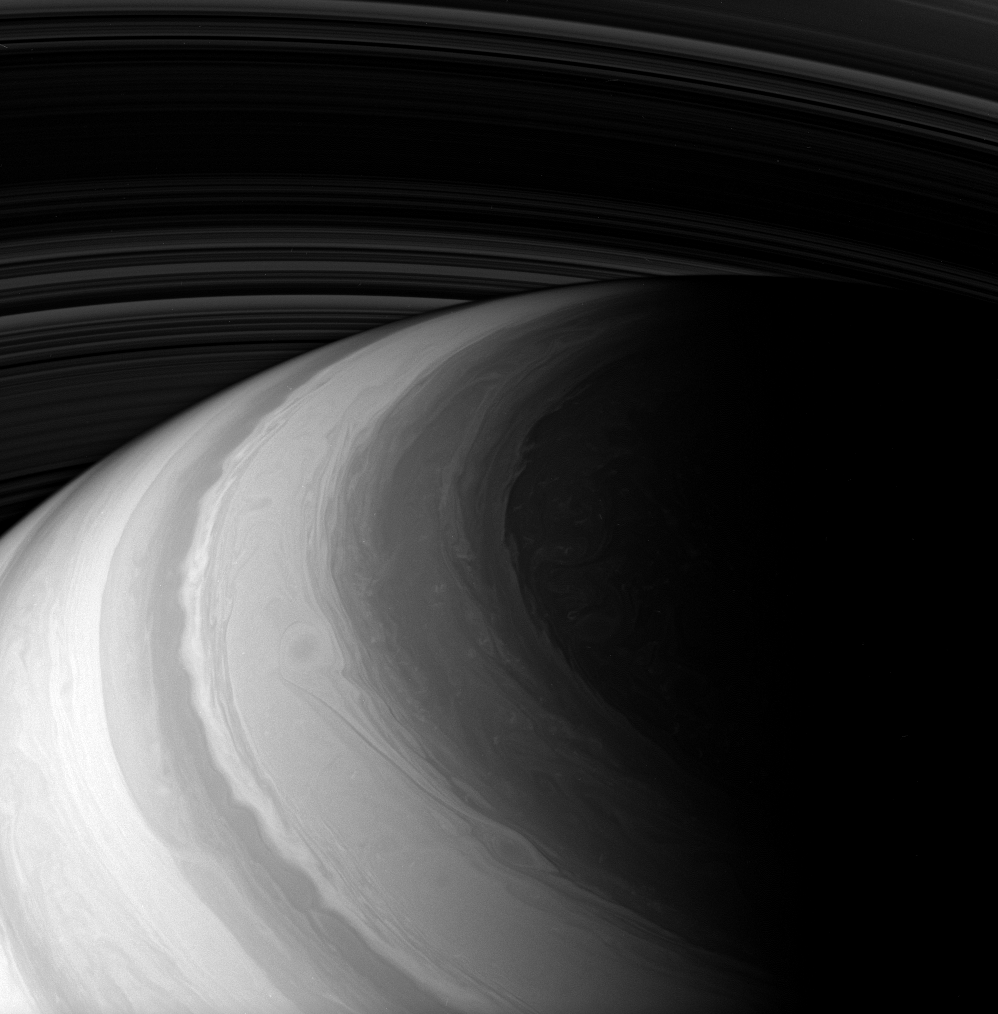

Probing the North

The Cassini spacecraft probes Saturn’s atmosphere, peering beneath the hazes that obscure the flowing cloud bands at visible wavelengths. Brighter areas in this view generally represent features higher in the atmosphere than darker areas. (The dark region at far right is, of course, on the planet’s night side.)

This view looks toward the unilluminated side of the rings and was acquired from about 38 degrees above the ringplane. It was taken a few minutes after PIA09828.

The image was taken with the Cassini spacecraft wide-angle camera on Jan. 2, 2008 using a combination of spectral filters sensitive to wavelengths of polarized infrared light centered at 728 and 705 nanometers. The view was obtained at a distance of approximately 929,000 kilometers (577,000 miles) from Saturn. Image scale is 52 kilometers (32 miles) per pixel.

The Cassini-Huygens mission is a cooperative project of NASA, the European Space Agency and the Italian Space Agency. The Jet Propulsion Laboratory, a division of the California Institute of Technology in Pasadena, manages the mission for NASA’s Science Mission Directorate, Washington, D.C. The Cassini orbiter and its two onboard cameras were designed, developed and assembled at JPL. The imaging operations center is based at the Space Science Institute in Boulder, Colo.

Credit: NASA/JPL/Space Science Institute